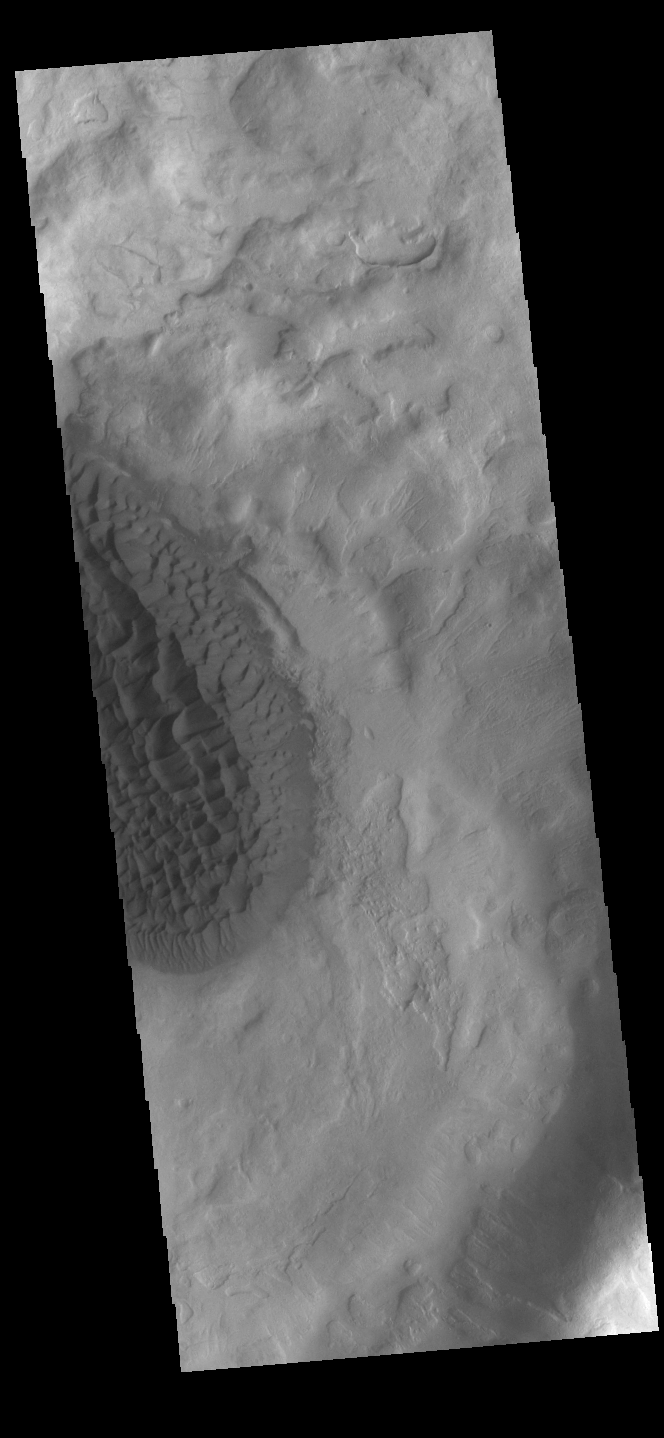

Matara Crater Dunes

Today’s VIS image shows the floor of Matara Crater. A large sand sheet with surface dune forms dominates the floor of this crater located in Noachis Terra. Matara Crater is 48km (30 miles) in diamenter.

Credit: NASA/JPL-Caltech/ASU